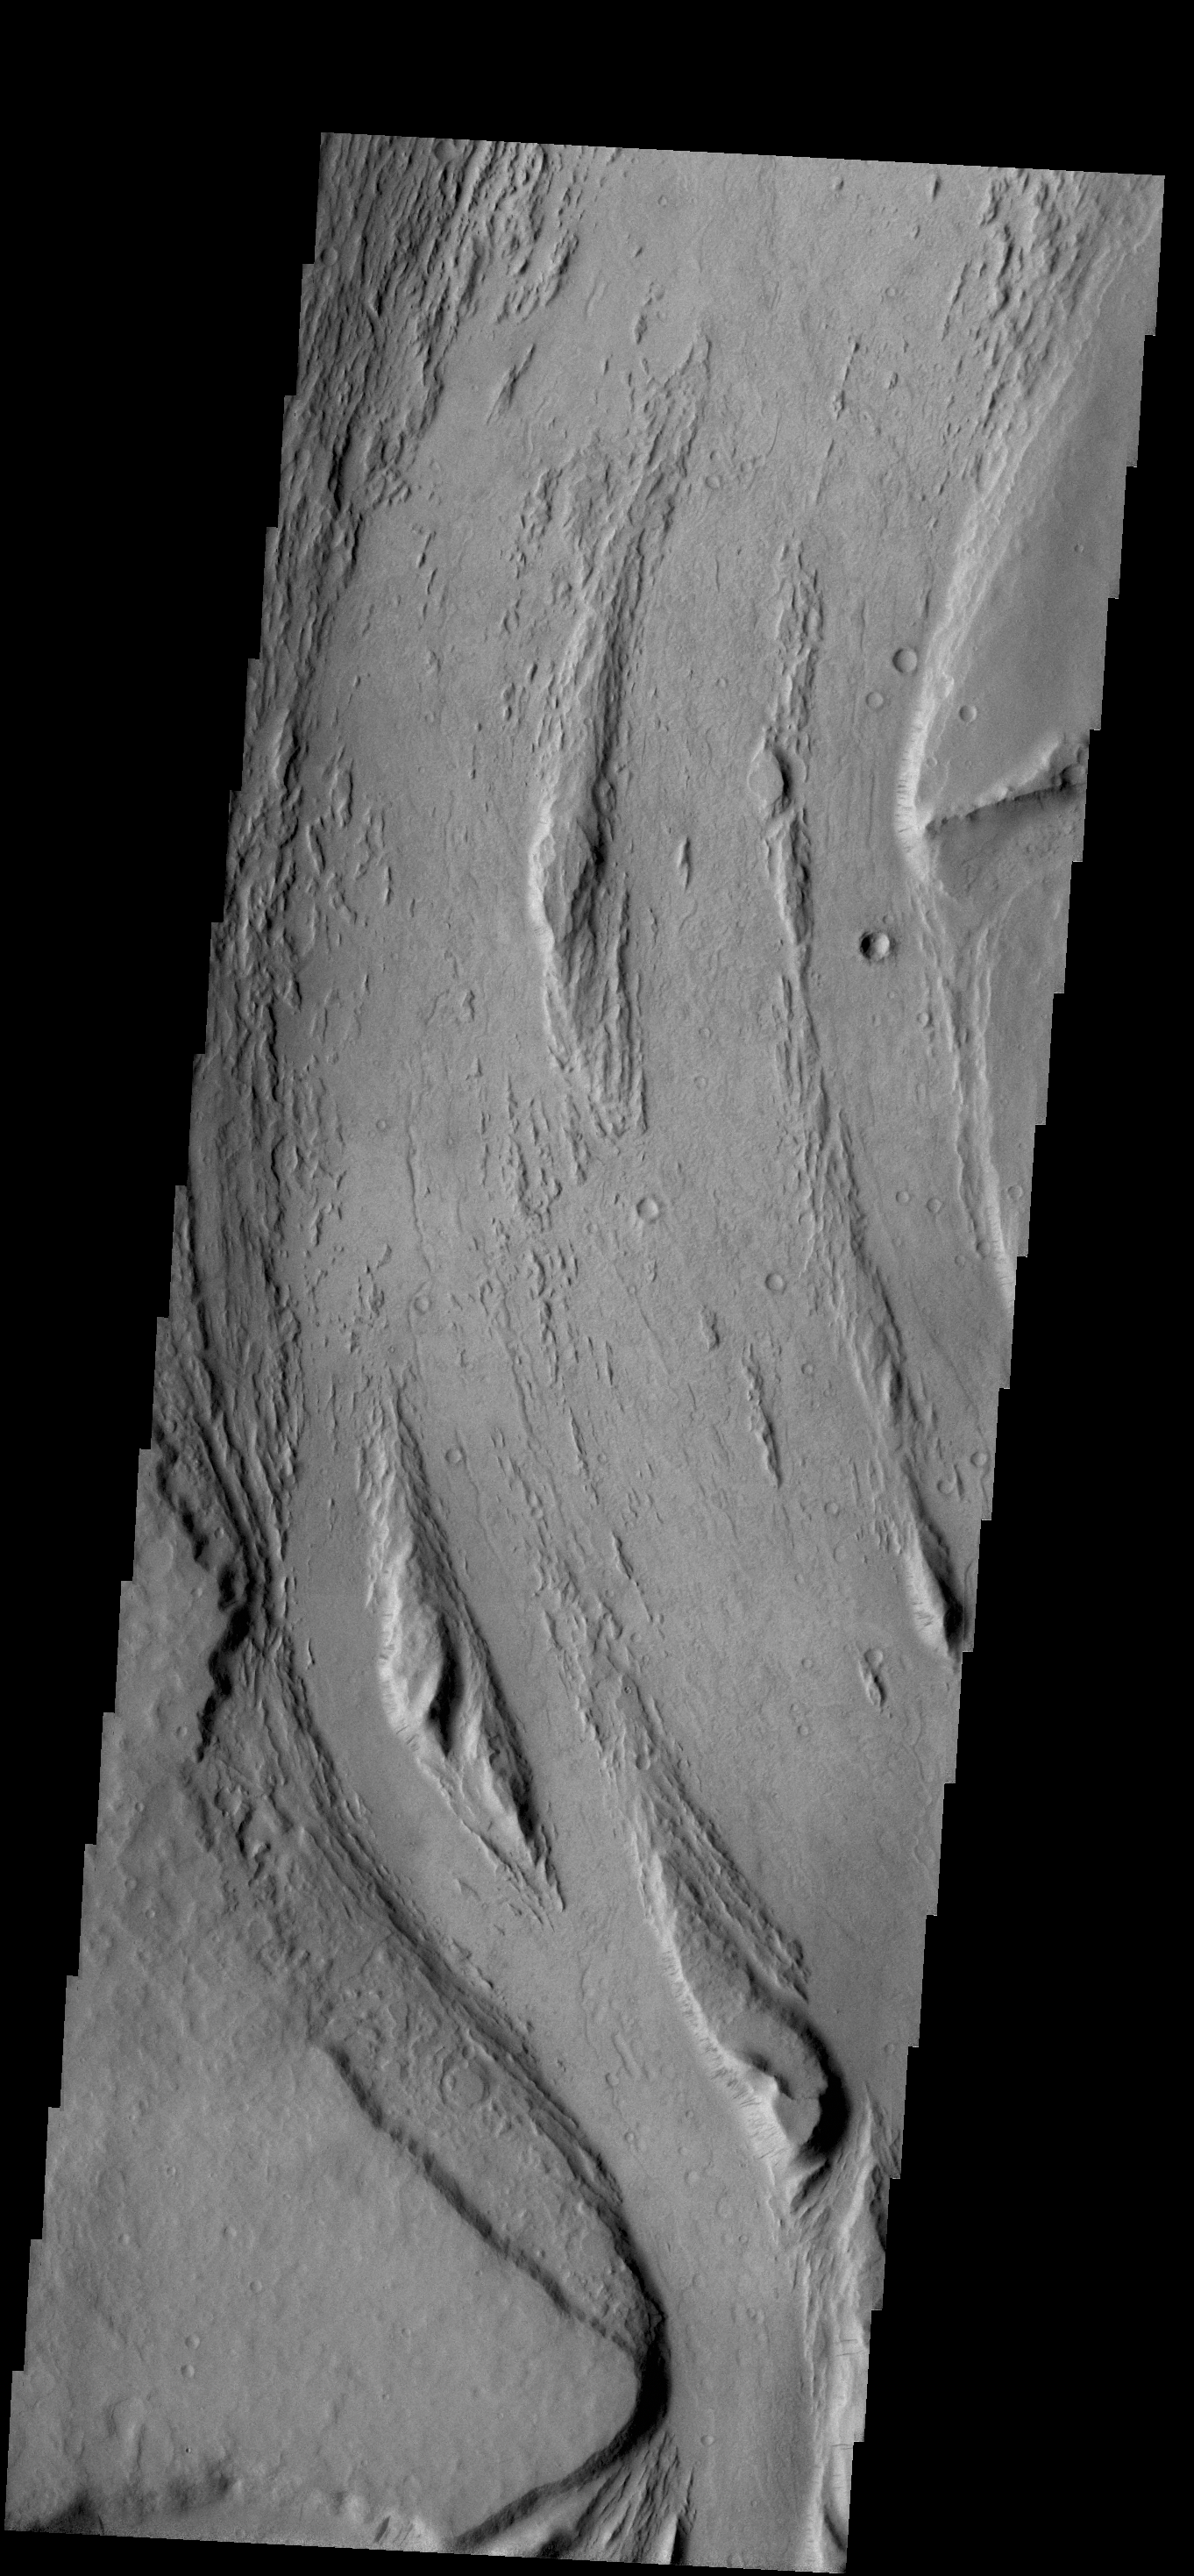

Mangala Valles

Today’s VIS image was collected at the same time as yesterday’s IR image. Streamlined islands are located in the channel of Mangala Valles, a portion of which is shown in the image.

Credit: NASA/JPL-Caltech/ASU